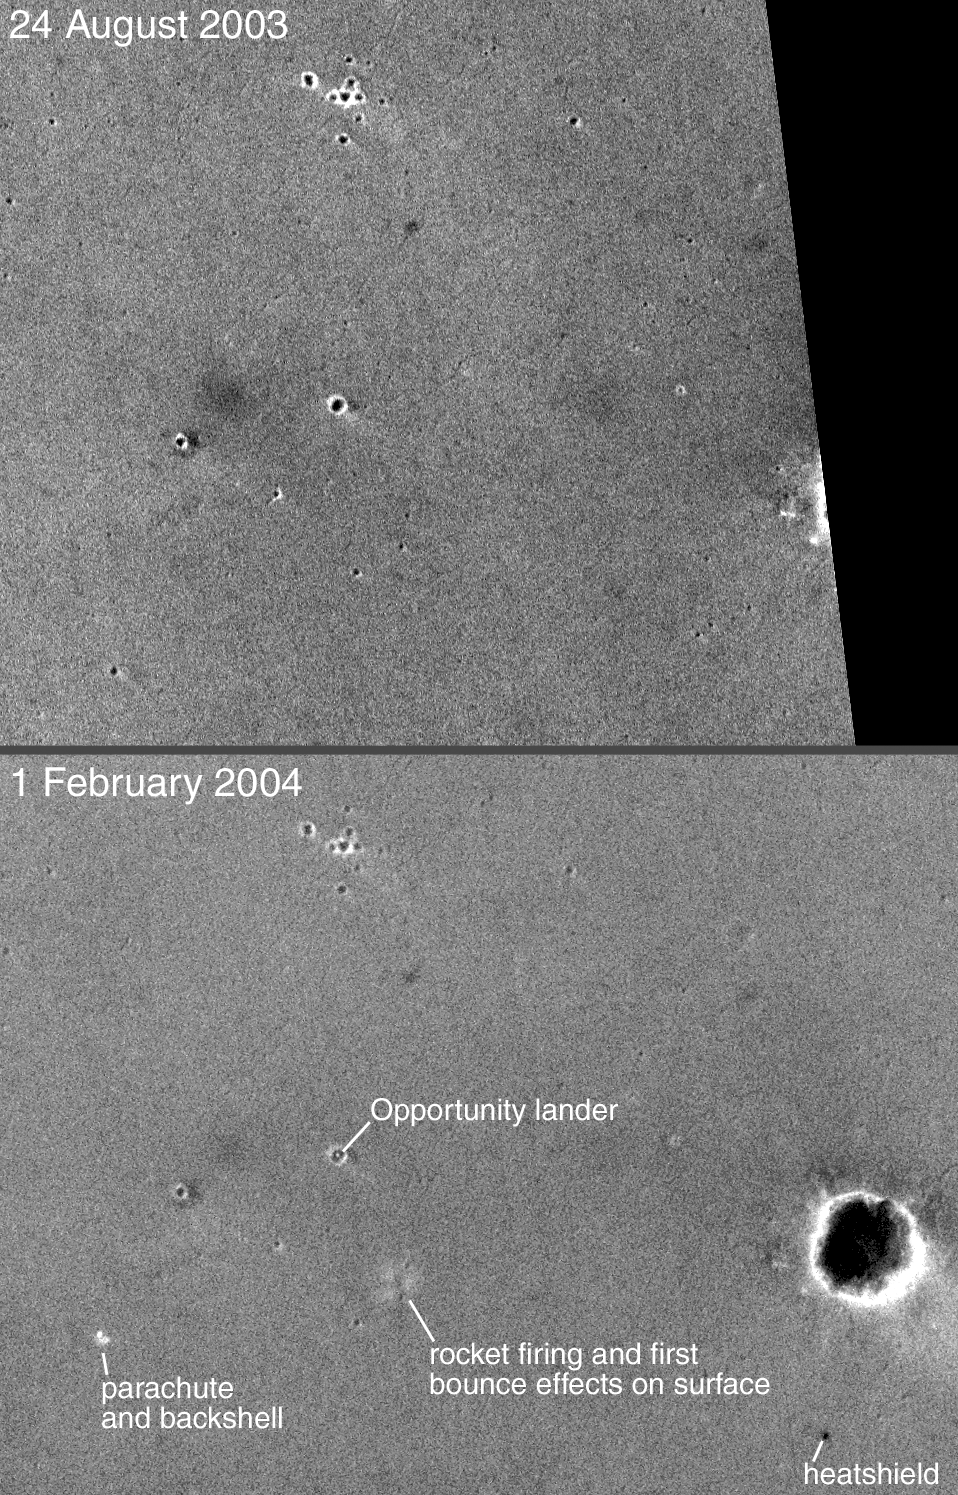

Opportunity Site: Before and After

13 February 2004
This pair of Mars Global Surveyor (MGS) Mars Orbiter Camera (MOC) narrow angle images shows the landing site of the Mars Exploration Rover (MER-B), Opportunity, before and after the landing. The first image was acquired on 24 August 2003, five months prior to the 25 January 2004 landing. The second picture, obtained on 1 February 2004, shows the lander–located within a ~20 meter (~66 feet) diameter crater–and other features that resulted from the landing. The Opportunity landing site is located in Meridiani Planum near 2.0°S, 5.6°W. Both images are simple cylindrical map projections with north up and east to the right; the lower image is about 1.4 kilometers (0.9 miles) wide. The dark area on the right side of the upper picture was not imaged by MOC until after the landing. Sunlight illuminates each scene from the lower left.

Credit: NASA/JPL/Malin Space Science Systems